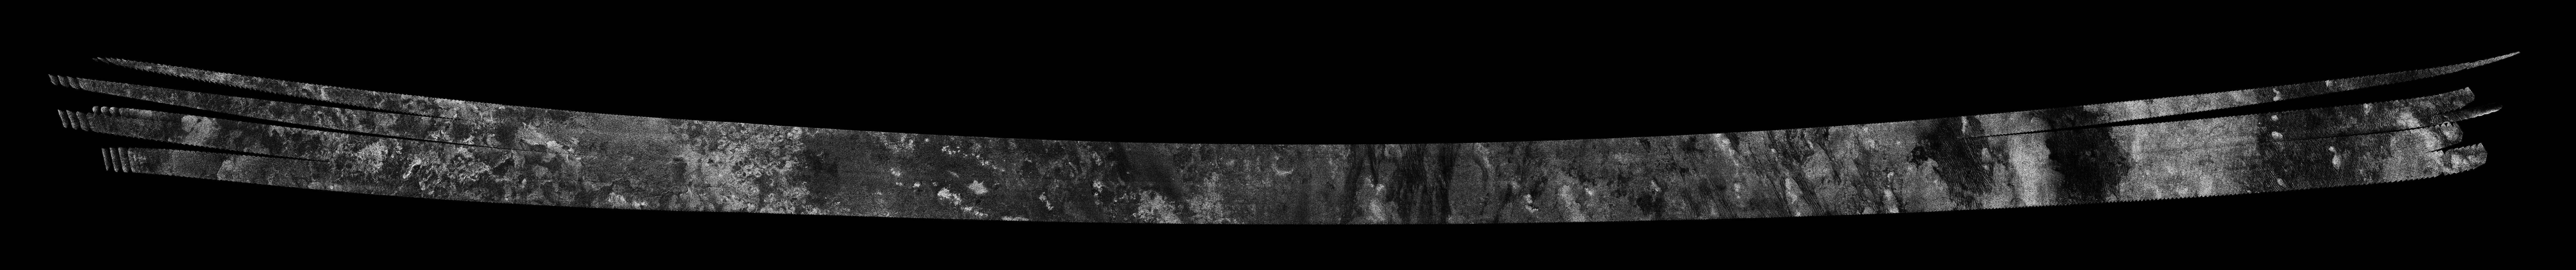

Titan Radar Swath (T-50 Flyby – Feb. 7, 2009)

This image was obtained by NASA’s Cassini radar instrument during a flyby on Feb. 7, 2009. Trailing hemisphere (Near-IR bright streaks, Belet/Senkyo boundary). The radar antenna was pointing toward Titan at an altitude of 960 kilometers (597 miles) during the closest approach.

The image has been processed with a resolution of 128 pixels/deg.

The Cassini-Huygens mission is a cooperative project of NASA, the European Space Agency and the Italian Space Agency. The Jet Propulsion Laboratory, a division of the California Institute of Technology in Pasadena, manages the mission for NASA’s Science Mission Directorate. The Cassini orbiter was designed, developed and assembled at JPL. The radar instrument was built by JPL and the Italian Space Agency, working with team members from the United States and several European countries.

Credit: NASA/JPL-Caltech/ASI